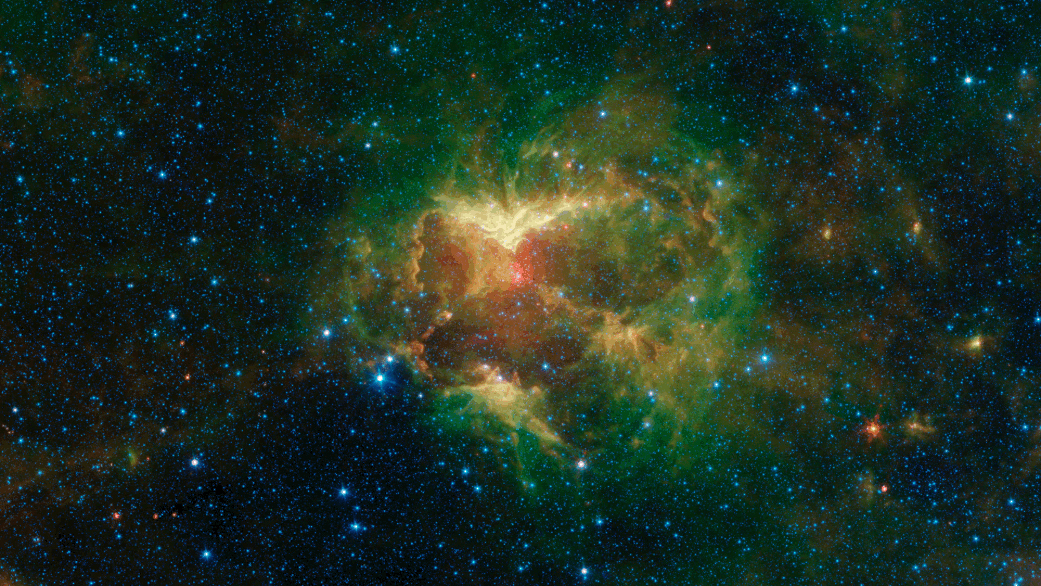

The Jack-o-Lantern Nebula

Figure 1

Figure 2

Figure 3

This carved-out cloud of gas and dust has been nicknamed the “Jack-o’-lantern Nebula” because it looks like a cosmic hollowed-out pumpkin. Powerful outflows of radiation and particles from a massive star — known as an O-type star and about 15 to 20 times heavier than the Sun — has likely swept the surrounding dust and gas outward, creating deep gouges in the cloud. The image shows infrared light (which is invisible to the human eye) captured by NASA’s Spitzer Space Telescope.

Figure 1 features three wavelengths of infrared light. Green and red represent wavelengths emitted primarily by dust radiating at different temperatures, though some stars radiate prominently in these wavelengths as well. The combination of green and red in the image creates yellow hues. Blue represents a wavelength emitted, in this image, mostly by stars and some very hot regions of the nebula. White regions are where the objects are bright in all three colors. The O-type star appears as a white spot at the center of a red dust shell near the middle of the scooped-out region.

Figure 2 is a high-contrast version of the same image in which the red wavelength is more pronounced. Together, the red and green wavelengths create an orange hue. The picture highlights contours in the dust as well as the densest regions of the nebula, which appear brightest.

Figure 3 shows figure 2 overlaid with a simple artist’s drawing that reveals why researchers nicknamed this region the Jack-o’-lantern Nebula.

NASA’s Jet Propulsion Laboratory, Pasadena, Calif., manages the Spitzer Space Telescope mission for NASA’s Science Mission Directorate, Washington. Science operations are conducted at the Spitzer Science Center at the California Institute of Technology, also in Pasadena. Caltech manages JPL for NASA.

Credit: NASA/JPL-Caltech